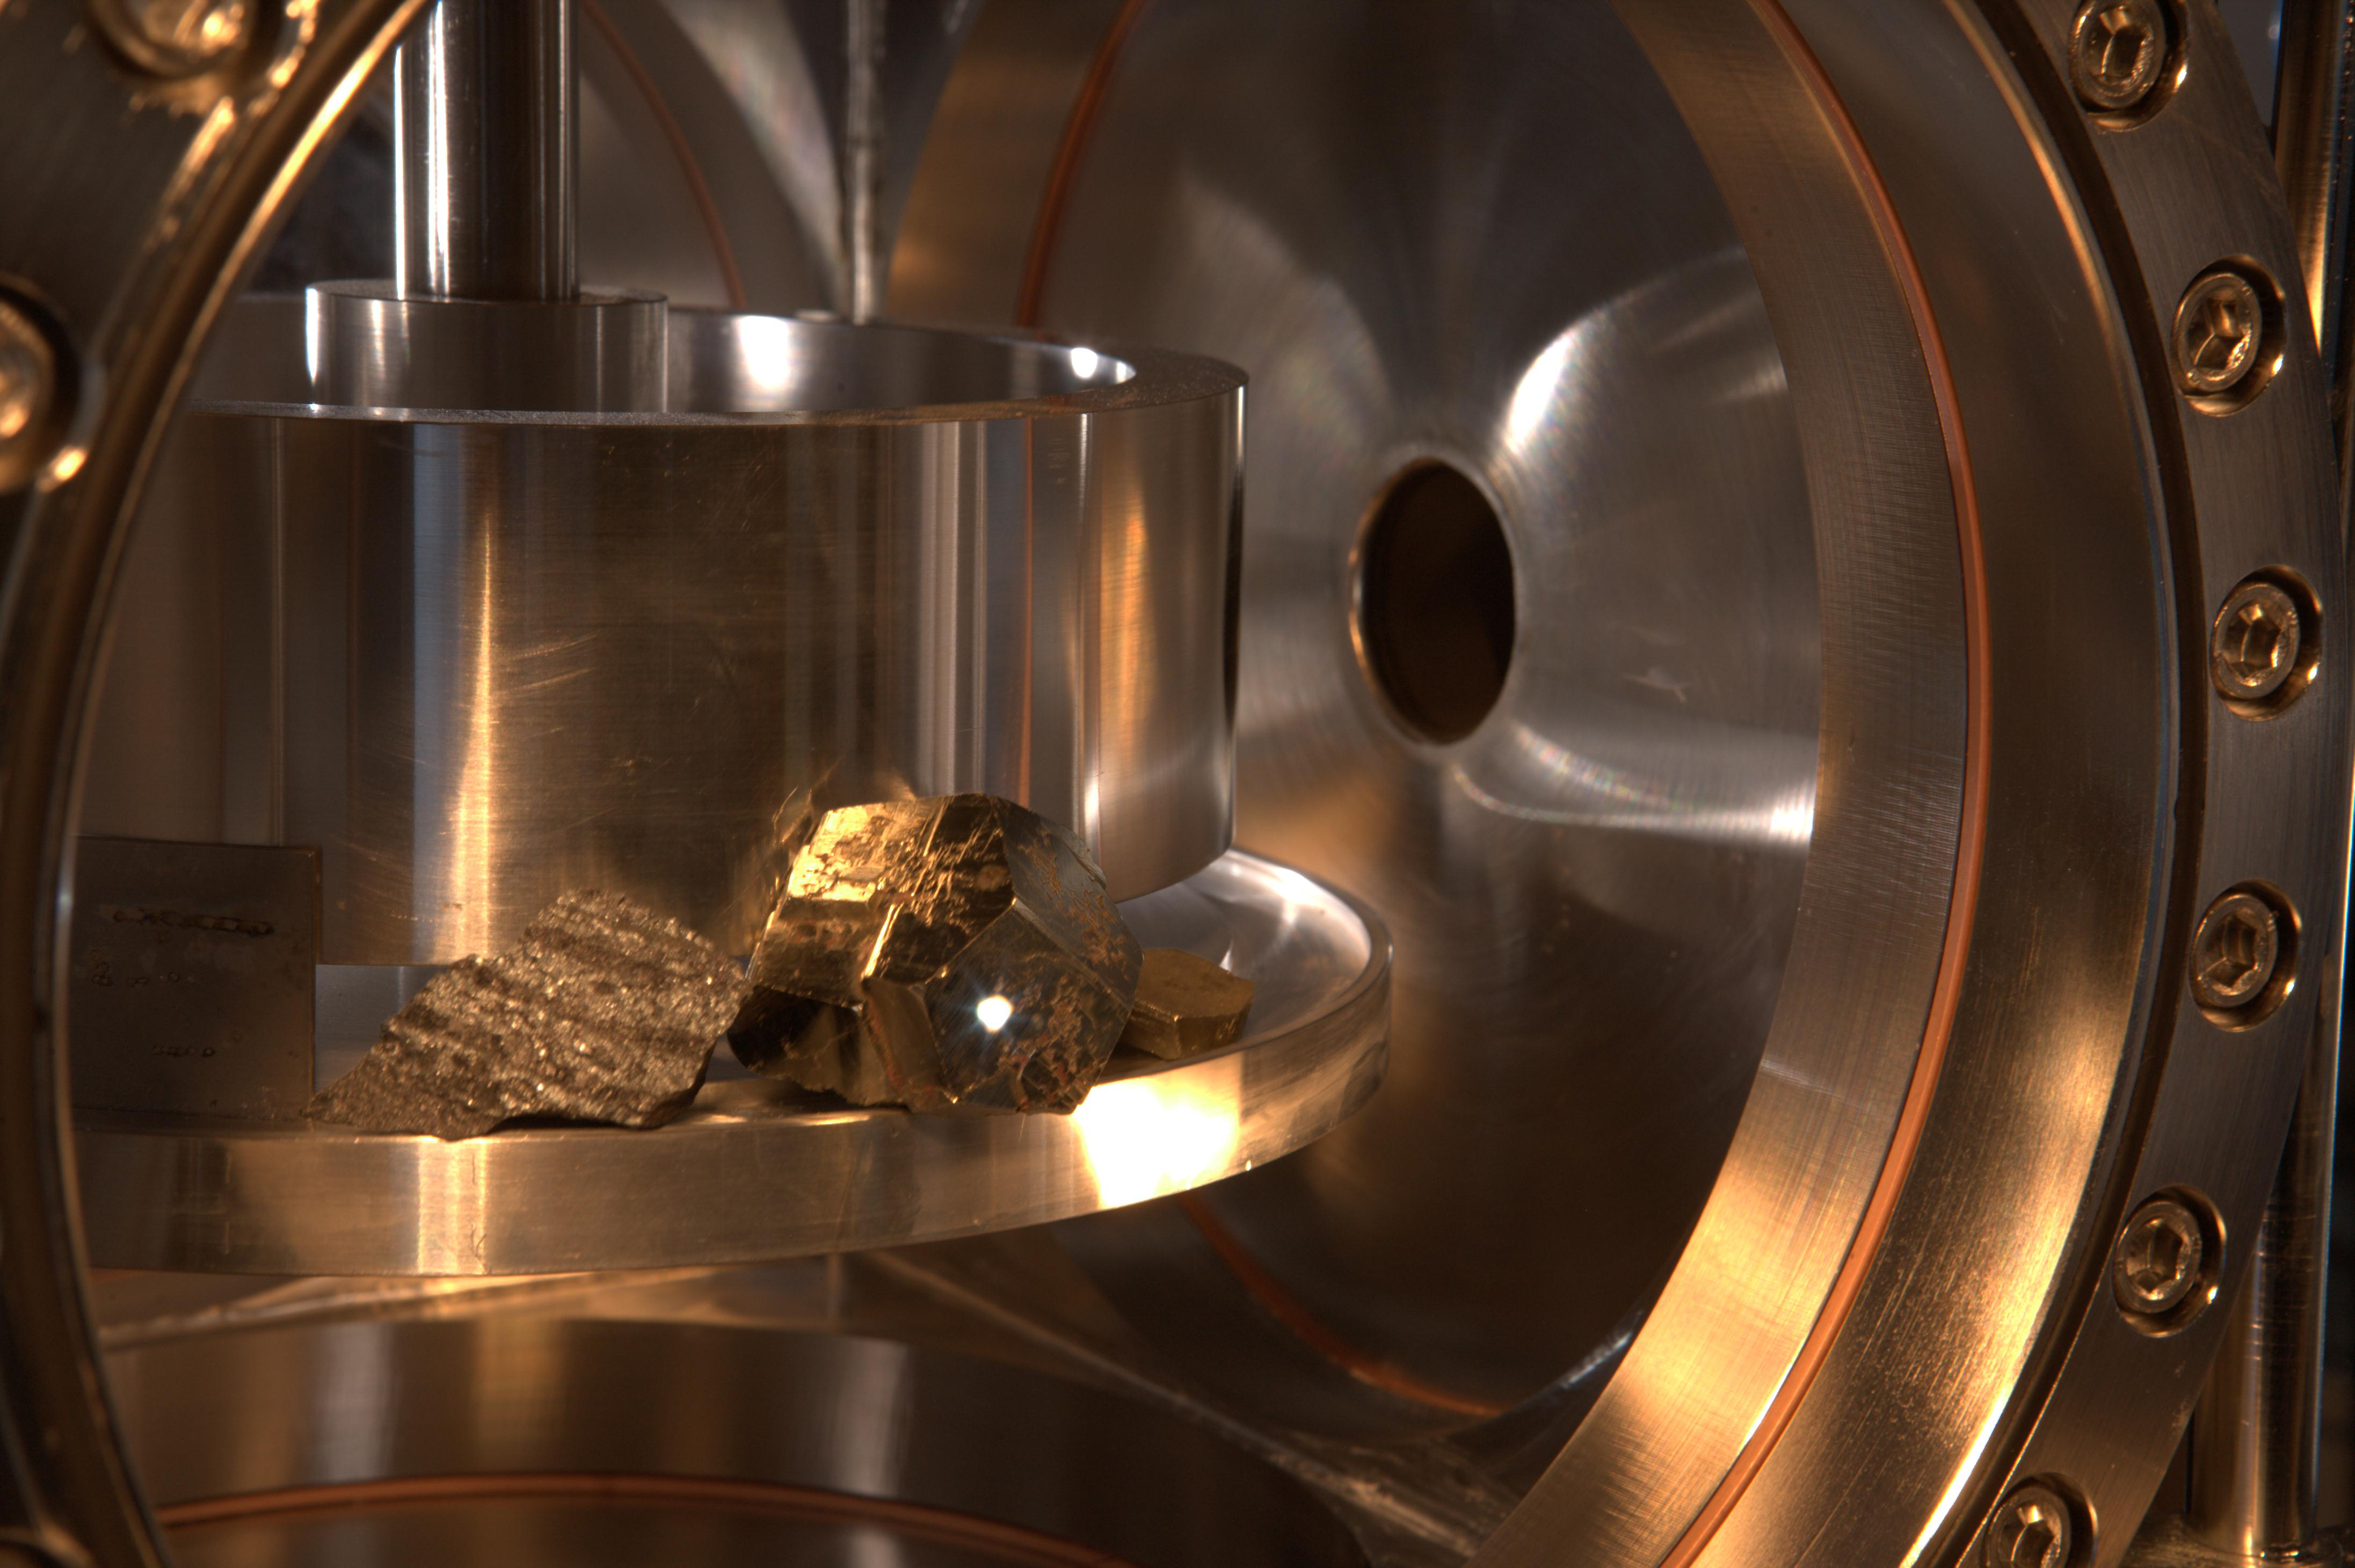

Spark Generated by ChemCam Laser During Tests

The ChemCam instrument for NASA’s Mars Science Laboratory mission uses a pulsed laser beam to vaporize a pinhead-size target, producing a flash of light from the ionized material — plasma — that can be analyzed to identify chemical elements in the target.

This image from testing of ChemCam shows a ball of luminous plasma erupting from the surface of an iron pyrite crystal in the sample chamber approximately 3 meters (10 feet) from the instrument. The laser beam itself is invisible.

ChemCam was conceived, designed and built by a U.S.-French team led by Los Alamos National Laboratory in Los Alamos, N. M.; NASA’s Jet Propulsion Laboratory in Pasadena, Calif.; the Centre National d’Études Spatiales (the French government space agency); and the Centre d’Étude Spatiale des Rayonnements at the Observatoire Midi-Pyrénées, Toulouse, France.

JPL, a division of the California Institute of Technology in Pasadena, manages the Mars Science Laboratory mission for the NASA Science Mission Directorate, Washington. This mission will land a rover named Curiosity on Mars in August 2012. Researchers will use the tools on the rover to study whether the landing region has had environmental conditions favorable for supporting microbial life and favorable for preserving clues about whether life existed.

Credit: NASA/JPL-Caltech/LANL